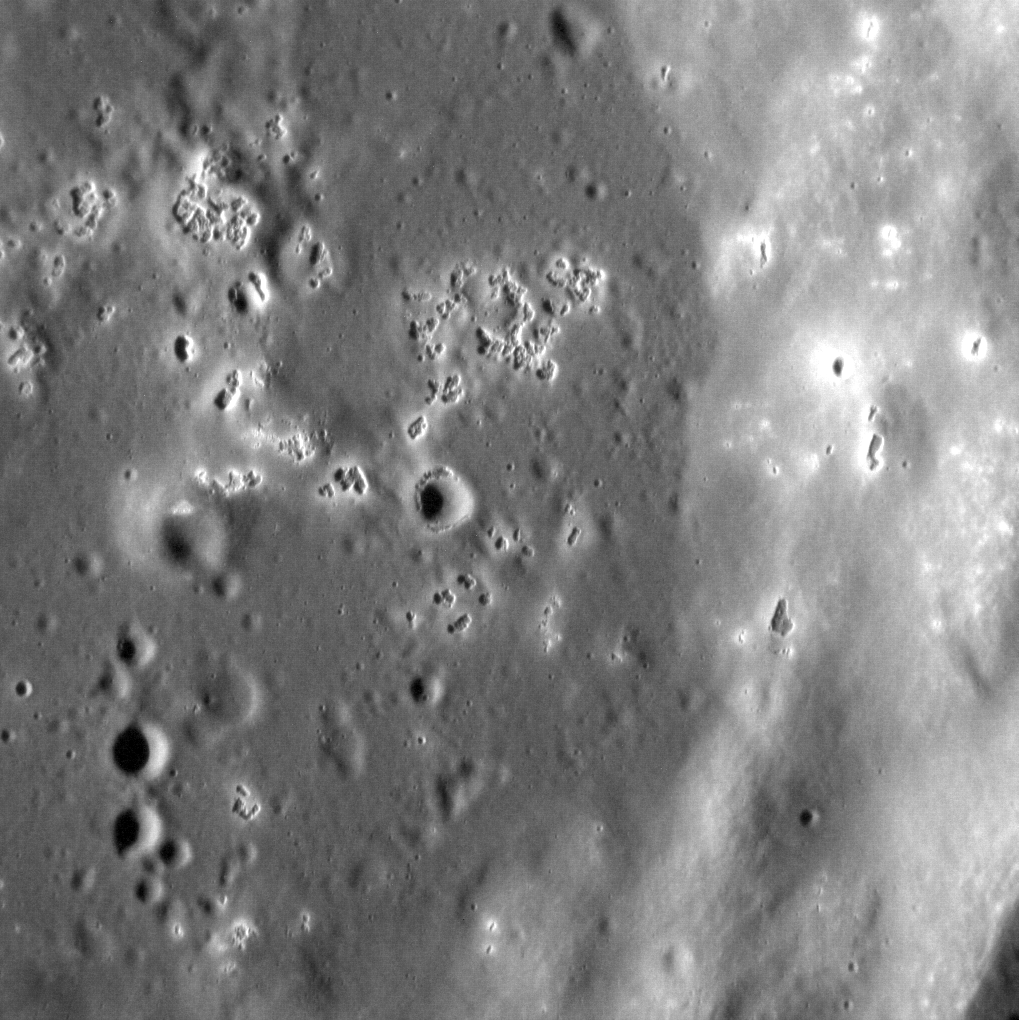

Hallowed Hollows

The hollows of Mercury continue to fascinate. Although several mechanisms have been proposed to explain their formation, there is as yet no clear model for their origin. Hollows almost always occur within or surrounding impact features, but these interesting landforms continue to elude. Here, hollows occur on the smooth floor and terraced walls of an unnamed crater at mid-latitudes in Mercury’s northern hemisphere.

This image was acquired as a high-resolution targeted observation. Targeted observations are images of a small area on Mercury’s surface at resolutions much higher than the 250-meter/pixel (820 feet/pixel) morphology base map or the 1-kilometer/pixel (0.6 miles/pixel) color base map. It is not possible to cover all of Mercury’s surface at this high resolution during MESSENGER’s one-year mission, but several areas of high scientific interest are generally imaged in this mode each week.

Date acquired: October 13, 2012
Image Mission Elapsed Time (MET): 258659720
Image ID: 2760274
Instrument: Narrow Angle Camera (NAC) of the Mercury Dual Imaging System (MDIS)
Center Latitude: 46.4°
Center Longitude: 318.7° E
Resolution: 17 meters/pixel
Scale: The field of view of this image is approx. 20 km (12 mi.) from left to right.
Incidence Angle: 75.1°
Emission Angle: 18.3°
Phase Angle: 93.4°

The MESSENGER spacecraft is the first ever to orbit the planet Mercury, and the spacecraft’s seven scientific instruments and radio science investigation are unraveling the history and evolution of the Solar System’s innermost planet. Visit the Why Mercury? section of this website to learn more about the key science questions that the MESSENGER mission is addressing. During the one-year primary mission, MDIS acquired 88,746 images and extensive other data sets. MESSENGER is now in a year-long extended mission, during which plans call for the acquisition of more than 80,000 additional images to support MESSENGER’s science goals.

For information regarding the use of images, see the MESSENGER image use policy.

Credit: NASA/Johns Hopkins University Applied Physics Laboratory/Carnegie Institution of Washington